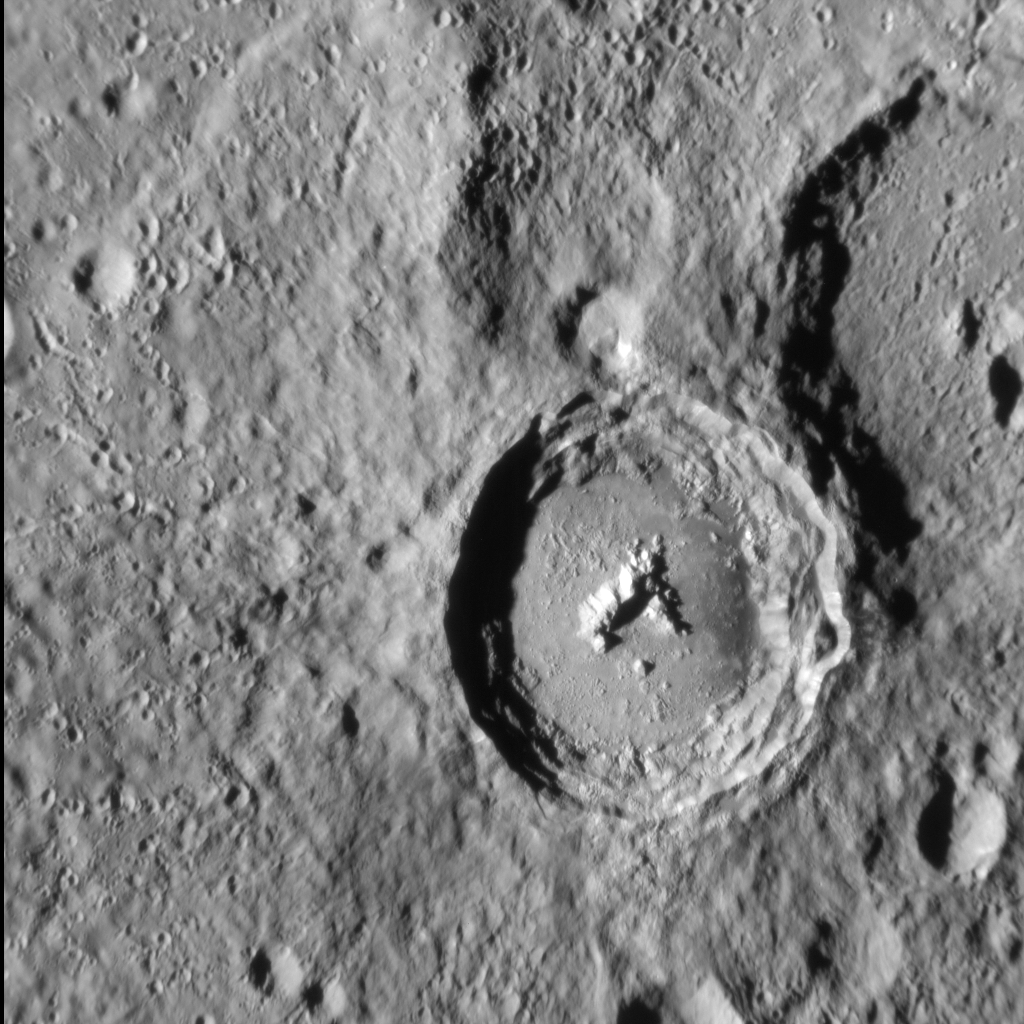

The Horses of Han Kan

Situated high in Mercury’s southern hemisphere, Han Kan is a 50-km-diameter impact crater with a well preserved central peak and a smooth floor that is likely solidified impact melt. The crater’s perimeter is relatively sharp, indicating that it formed in the latter part of Mercury’s history. Terracing along the crater’s wall resulted from localized collapses after Han Kan formed. This charming crater is named for the Chinese painter Han Kan (720-780 CE), who is renowned for his life-like and spirited paintings of horses.

This image was acquired as a high-resolution targeted observation. Targeted observations are images of a small area on Mercury’s surface at resolutions much higher than the 200-meter/pixel morphology base map. It is not possible to cover all of Mercury’s surface at this high resolution, but typically several areas of high scientific interest are imaged in this mode each week.

Date acquired: November 05, 2014
Image Mission Elapsed Time (MET): 57488460
Image ID: 7374372
Instrument: Narrow Angle Camera (NAC) of the Mercury Dual Imaging System (MDIS)
Center Latitude: 71.7° S
Center Longitude: 213.7° E
Resolution: 115 meters/pixel
Scale: Han Kan crater is about 50 km (31 mi.) in diameter
Incidence Angle: 75.2°
Emission Angle: 23.7°
Phase Angle: 51.5°
North is to the top left in this image.

The MESSENGER spacecraft is the first ever to orbit the planet Mercury, and the spacecraft’s seven scientific instruments and radio science investigation are unraveling the history and evolution of the Solar System’s innermost planet. MESSENGER acquired over 150,000 images and extensive other data sets. MESSENGER is capable of continuing orbital operations until early 2015.

For information regarding the use of images, see the MESSENGER image use policy.

Credit: NASA/Johns Hopkins University Applied Physics Laboratory/Carnegie Institution of Washington